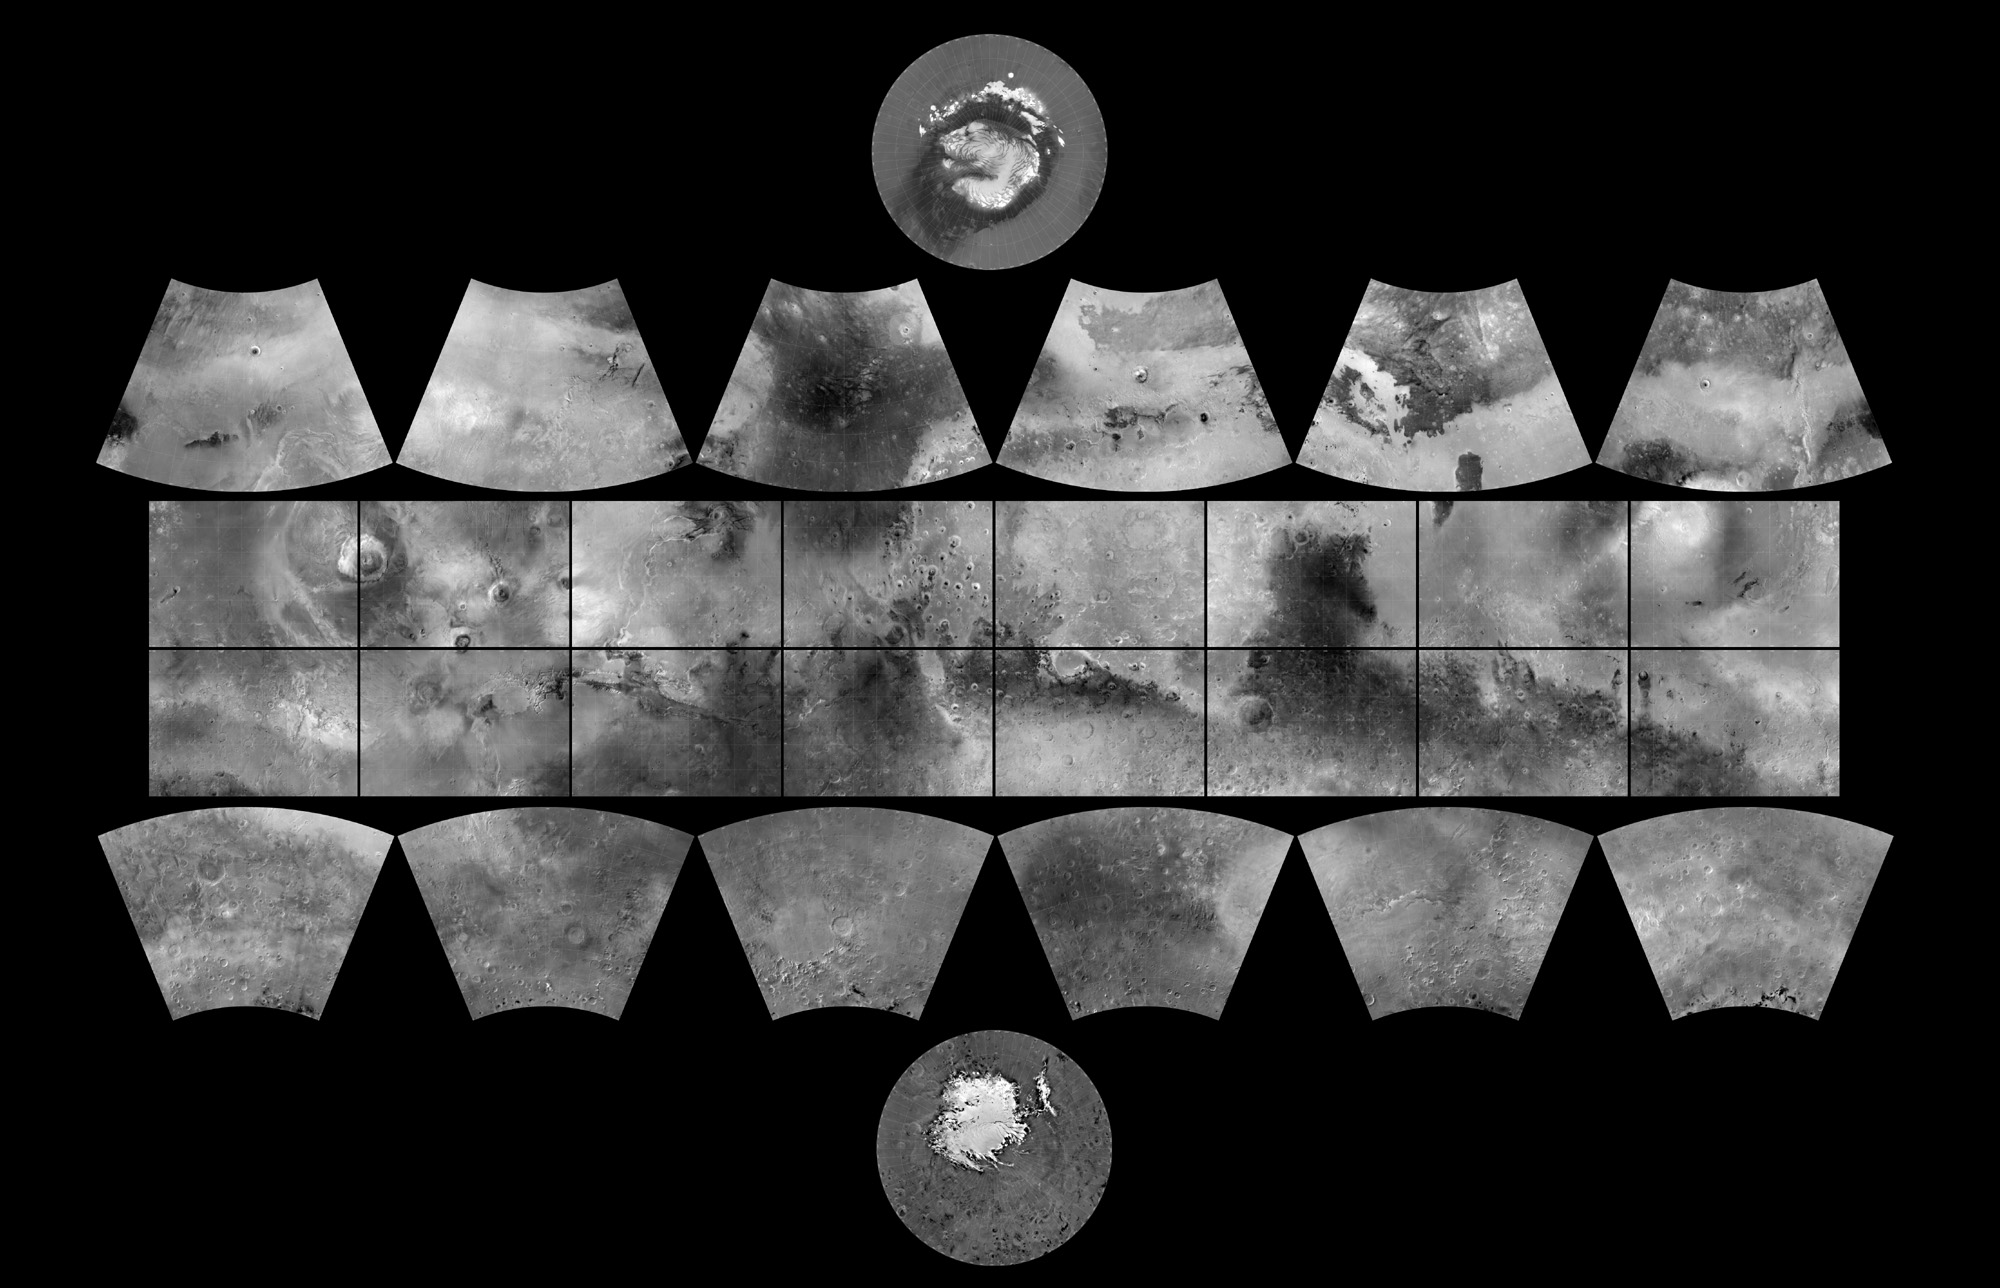

The MGS MOC Wide Angle Map of Mars

In 1979, NASA published ATLAS OF MARS: THE 1:5,000,000 MAP SERIES, edited by R.M. Batson, P.M. Bridges, and J.L. Inge, of the U.S. Geological Survey in Flagstaff, Arizona. This was a compendium of airbrushed shaded relief maps, controlled photomosaics, and in a few cases albedo (shading) maps, mostly assembled from Mariner 9 survey images, with some gaps filled by Viking orbiter images. The planet was divided into thirty “quadrangles” or areas, each with an “Mars Chart” or “MC” number (MC-1 through MC-30). The equatorial region was portrayed in the Mercator projection, with Lambert Conformal Conic for the mid-latitudes and Polar Stereographic for the poles.

Although digital products such as the Mars Digital Image Mosaic (MDIM) and various Mars Global Surveyor (MGS) Mars Orbiter Laser Altimeter (MOLA) maps have partially supplanted the ATLAS, it remains a standard desktop reference today.

In 1999, the Mars Orbiter Camera (MOC) aboard the MGS orbiter acquired a global stereo image dataset using its red-filter Wide Angle Camera. We have recently completed a 256 pixel/degree (about 230 meters/pixel) mosaic of these images using software developed at Malin Space Science Systems(MSSS). Visit the MSSS Geodesy Campaign Mosaic Page to access both partial and full-resolution mosaics in Planetary Data System format.

The image above is a reproduction of the new MGS MOC Mars Digital Map and is the first of several cartographic products that MSSS expects to release this year.

Malin Space Science Systems and the California Institute of Technology built the MOC using spare hardware from the Mars Observer mission. MSSS operates the camera from its facilities in San Diego, CA. The Jet Propulsion Laboratory’s Mars Surveyor Operations Project operates the Mars Global Surveyor spacecraft with its industrial partner, Lockheed Martin Astronautics, from facilities in Pasadena, CA and Denver, CO.

Credit: NASA/JPL/MSSS